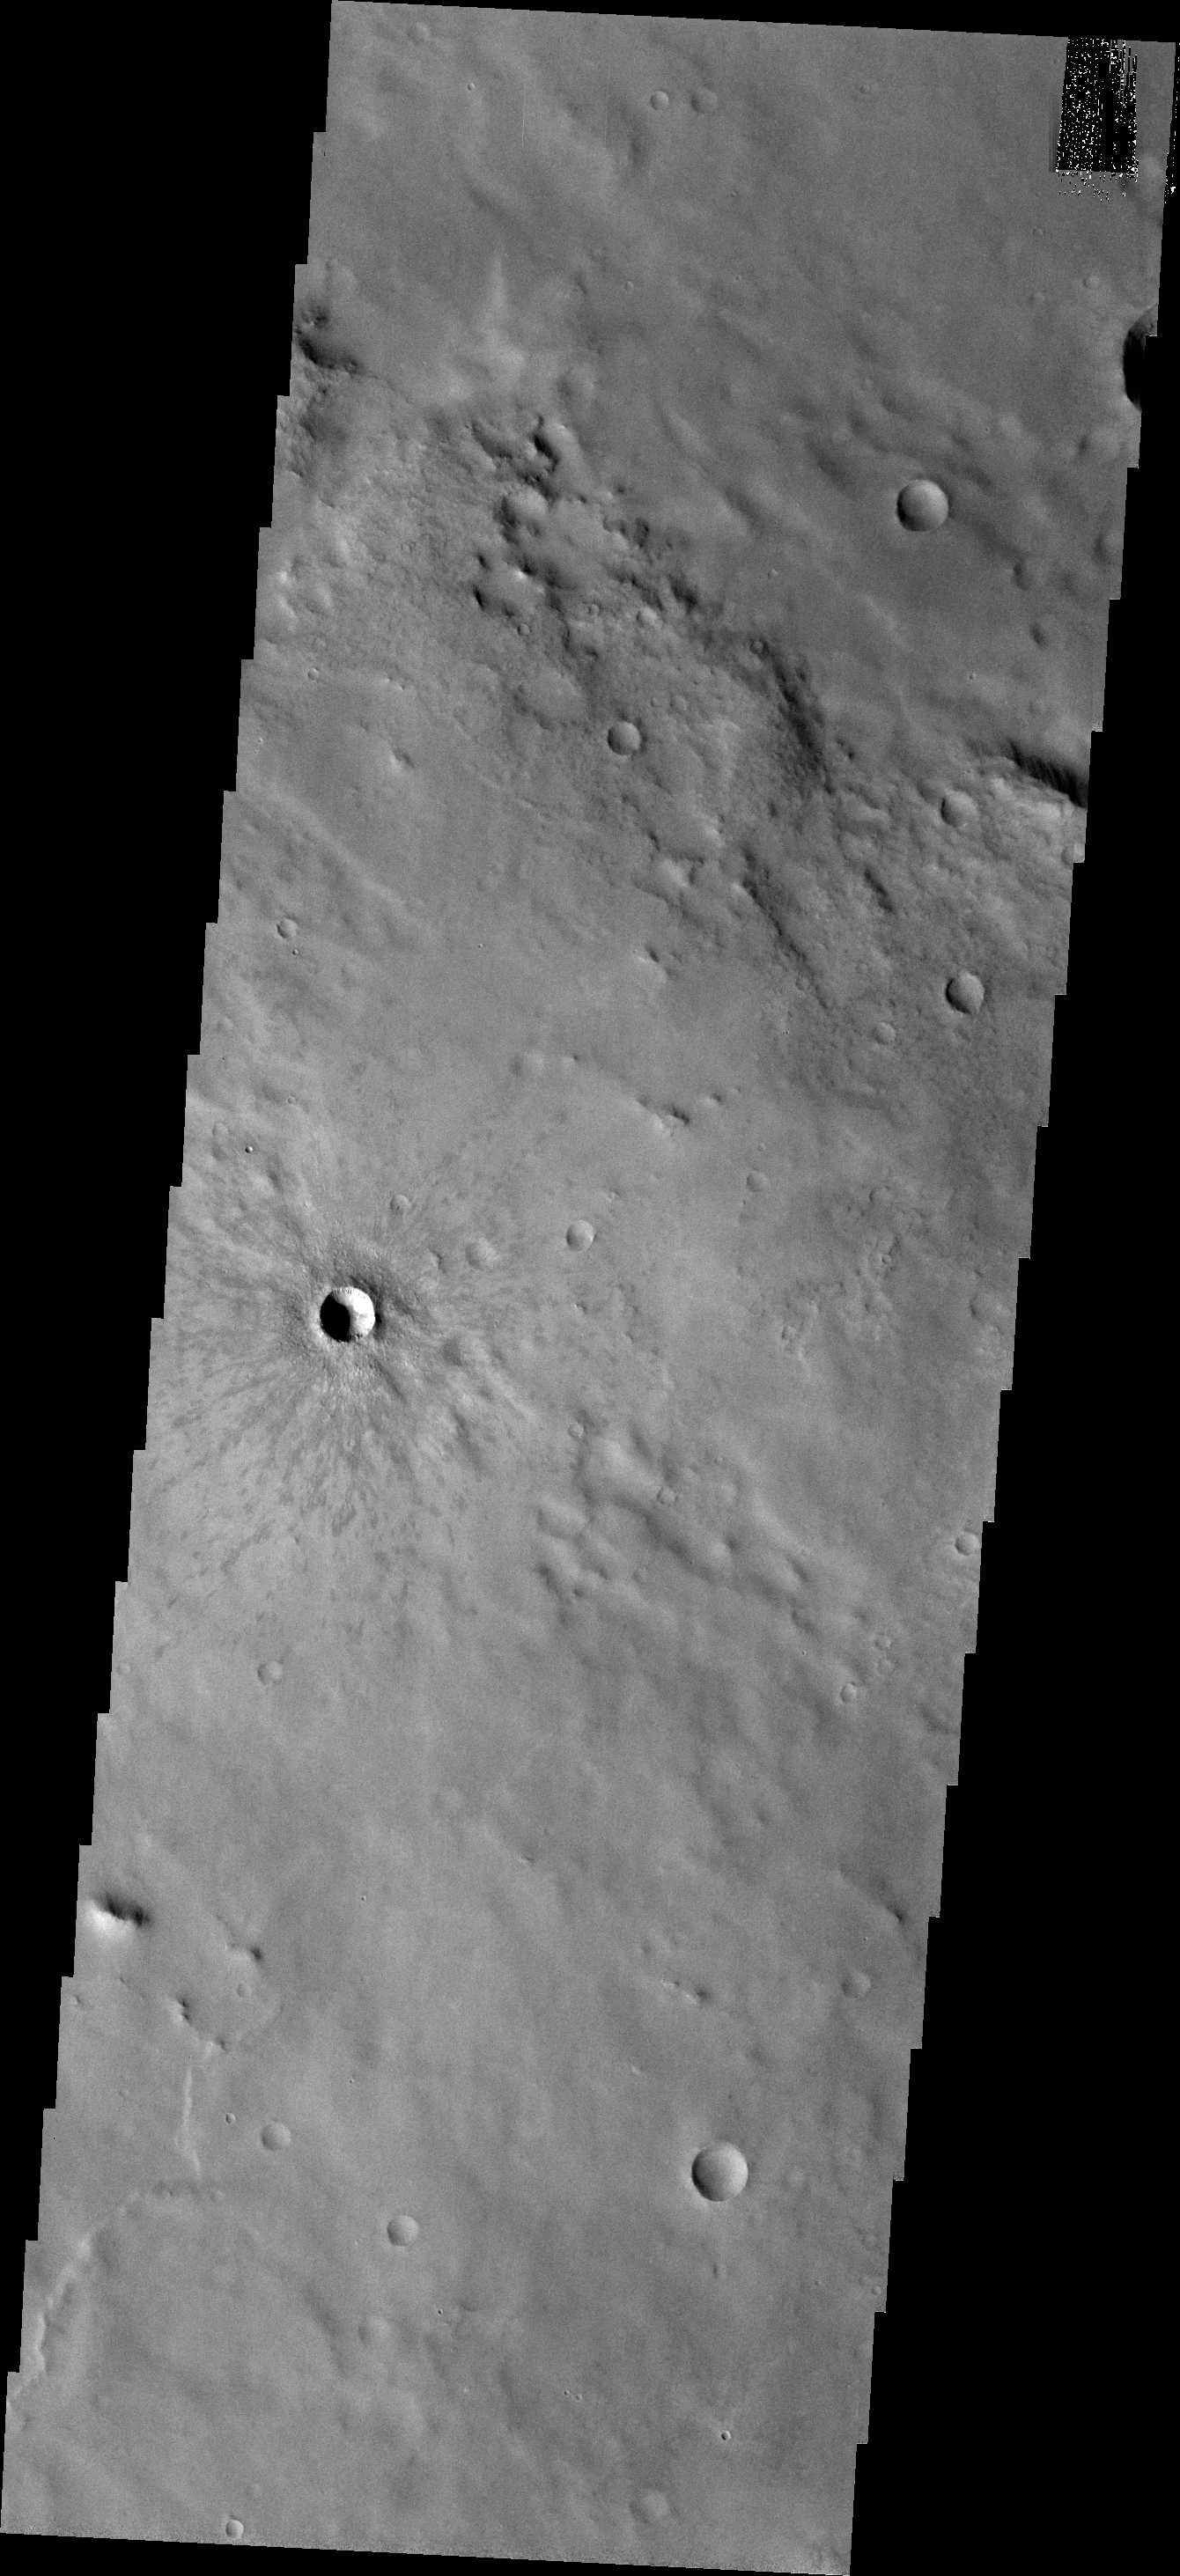

Winslow Crater

This VIS image shows Winslow Crater, a fairly young crater. The darker rayed ejecta is still visible surrounding the crater. As time passes this rayed ejecta will be covered by dust and eventually will no longer be visable.

Credit: NASA/JPL-Caltech/ASU